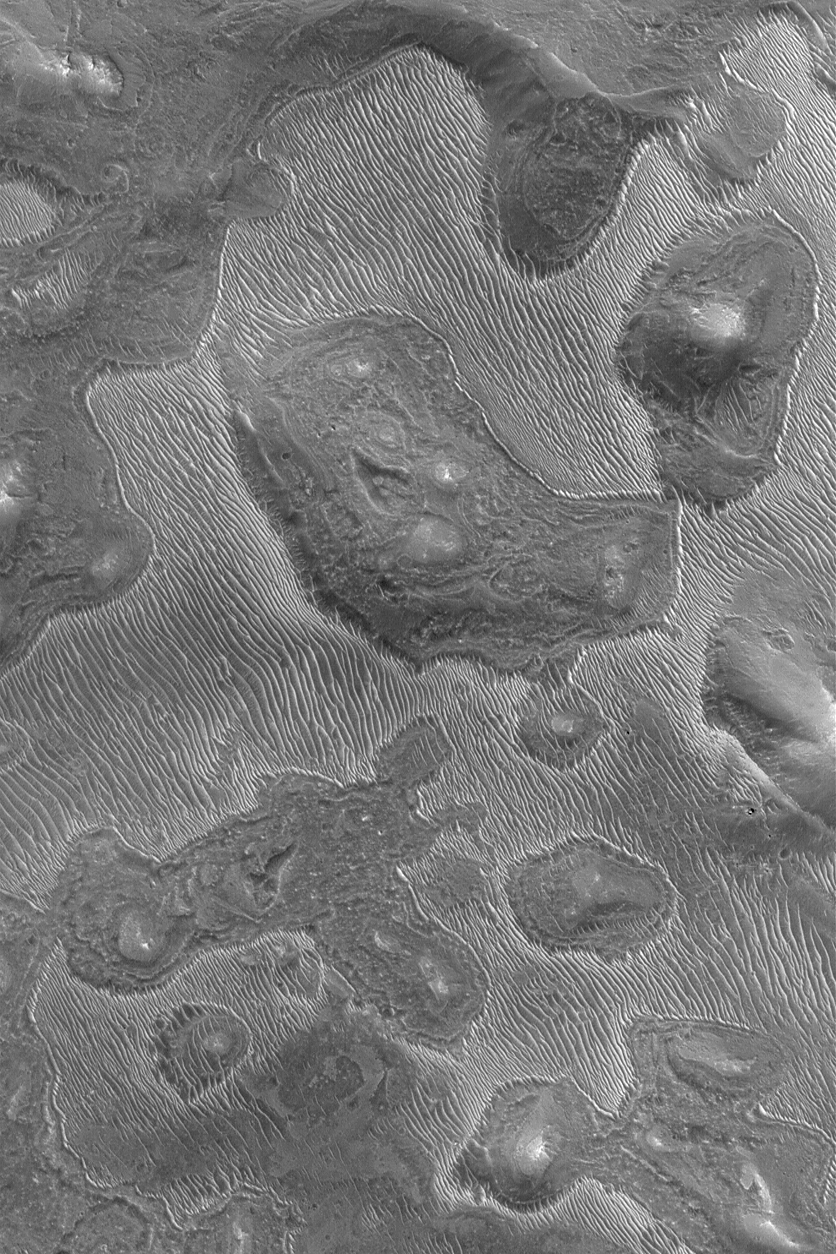

Ridged Layer Outcrop

15 August 2004
This Mars Global Surveyor (MGS) Mars Orbiter Camera (MOC) image shows a strange ridged pattern developed in an eroding layer of material on the floor of a Labyrinthus Noctis depression in the Valles Marineris system. The ridges bear some resemblance to ripple-like dunes seen elsewhere on Mars, but they are linked to the erosion of a specific layer of material–i.e., something in the rock record of Mars. Similar ridged textures are found in eroded dark-toned mantling layers in regions as far away as northern Sinus Meridiani and Mawrth Vallis. The explanation for these landforms is as elusive as this image is evocative. The image is located near 8.2°S, 93.6°W, and covers an area 3 km (1.9 mi) across. The scene is illuminated by sunlight from the upper left.

Credit: NASA/JPL/Malin Space Science Systems